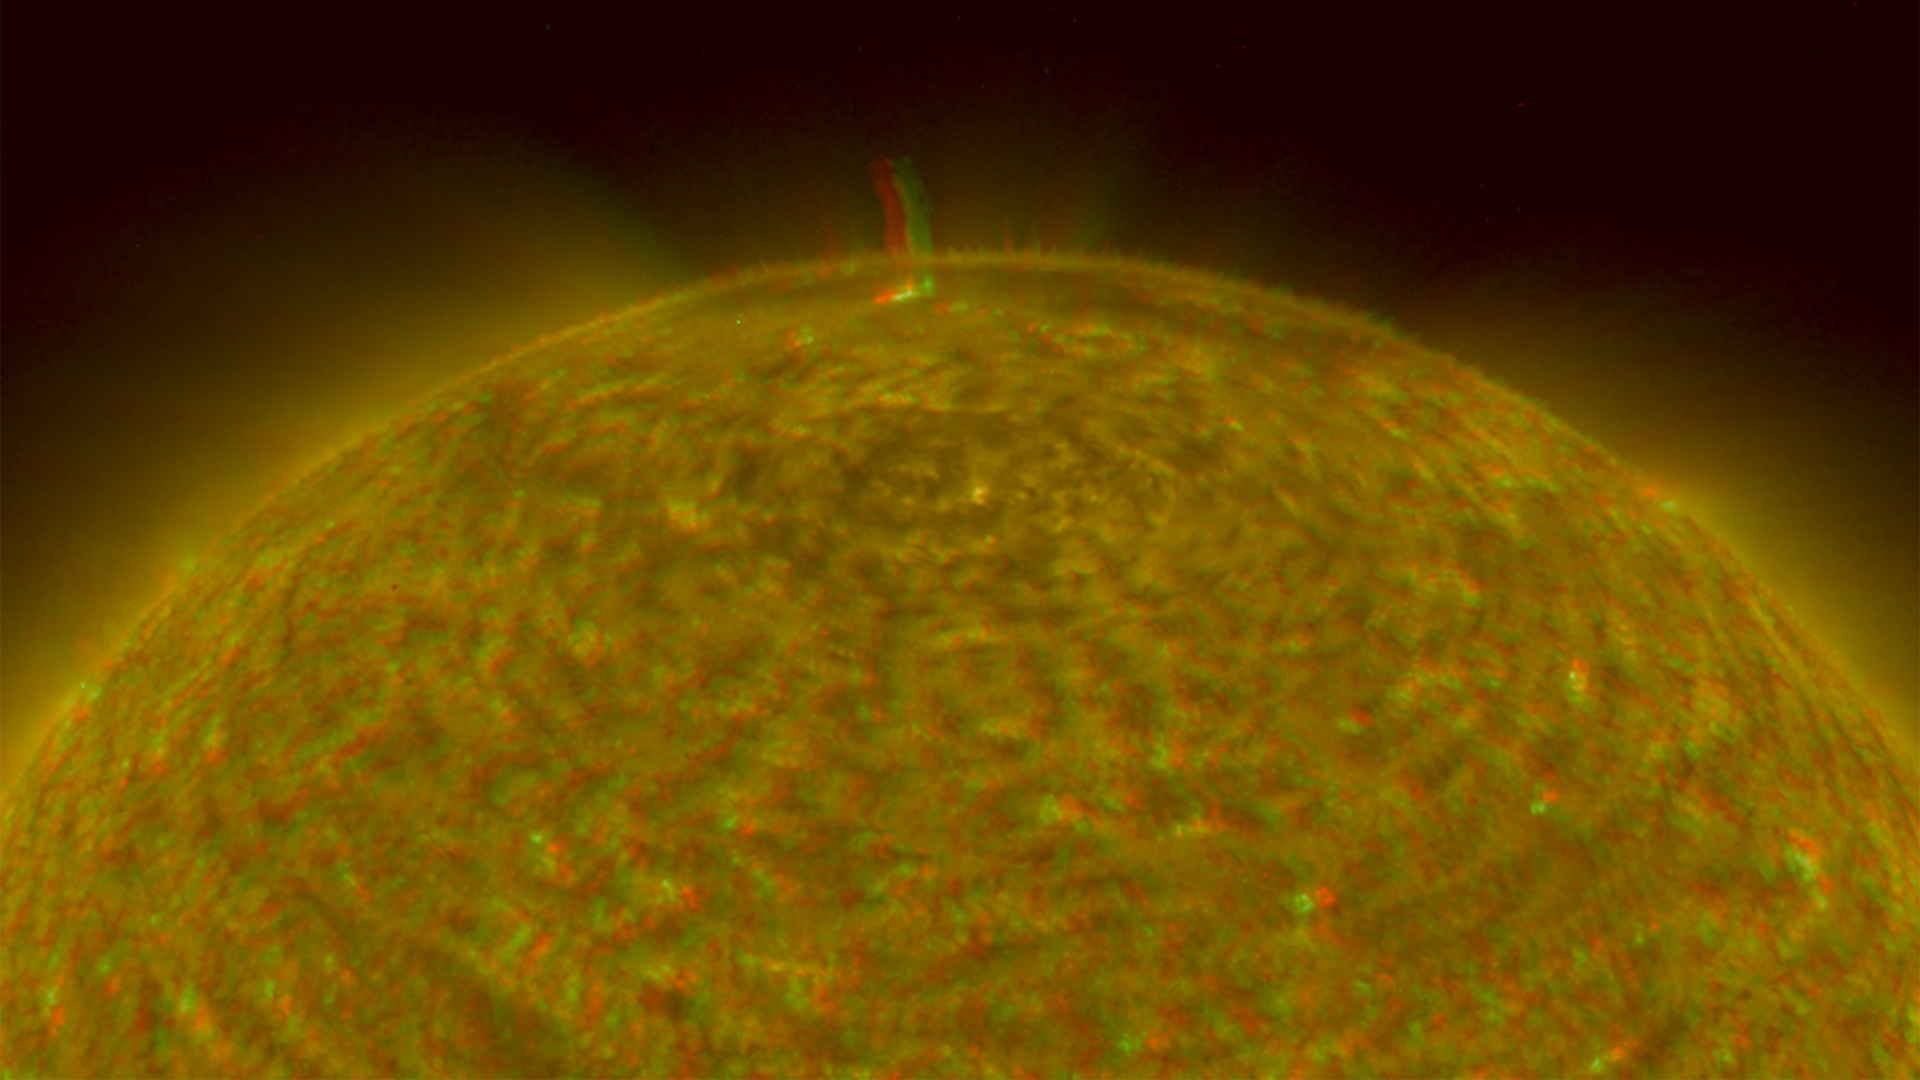

North Pole of the Sun, March 20, 2007 (Anaglyph)

Figure 1: This image was taken by the SECCHI Extreme UltraViolet Imager (EUVI) mounted on the STEREO-B spacecraft. STEREO-B is located behind the Earth, and follows the Earth in orbit around the Sun. This location enables us to view the Sun from the position of a virtual left eye in space.Figure 2: This image was taken by the SECCHI Extreme UltraViolet Imager (EUVI) mounted on the STEREO-A spacecraft. STEREO-A is located ahead of the Earth, and leads the Earth in orbit around the Sun, This location enables us to view the Sun from the position of a virtual right eye in space.
NASA’s Solar TErrestrial RElations Observatory (STEREO) satellites have provided the first three-dimensional images of the Sun. For the first time, scientists will be able to see structures in the Sun’s atmosphere in three dimensions. The new view will greatly aid scientists’ ability to understand solar physics and thereby improve space weather forecasting.

This image is a composite of left and right eye color image pairs taken by the SECCHI Extreme UltraViolet Imager (EUVI) mounted on the STEREO-B and STEREO-A spacecraft. STEREO-B is located behind the Earth, and follows the Earth in orbit around the Sun. This location enables us to view the Sun from the position of a virtual left eye in space. STEREO-A is located ahead of the Earth, and leads the Earth in orbit around the Sun, This location enables us to view the Sun from the position of a virtual right eye in space.

The EUVI imager is sensitive to wavelengths of light in the extreme ultraviolet portion of the spectrum. EUVI bands at wavelengths of 304, 171 and 195 Angstroms have been mapped to the red blue and green visible portion of the spectrum; and processed to emphasize the three-dimensional structure of the solar material. A large spicule can be seen.

STEREO, a two-year mission, launched October 2006, will provide a unique and revolutionary view of the Sun-Earth System. The two nearly identical observatories — one ahead of Earth in its orbit, the other trailing behind — will trace the flow of energy and matter from the Sun to Earth. They will reveal the 3D structure of coronal mass ejections; violent eruptions of matter from the sun that can disrupt satellites and power grids, and help us understand why they happen. STEREO will become a key addition to the fleet of space weather detection satellites by providing more accurate alerts for the arrival time of Earth-directed solar ejections with its unique side-viewing perspective.

STEREO is the third mission in NASA’s Solar Terrestrial Probes program within NASA’s Science Mission Directorate, Washington. The Goddard Science and Exploration Directorate manages the mission, instruments, and science center. The Johns Hopkins University Applied Physics Laboratory, Laurel, Md., designed and built the spacecraft and is responsible for mission operations. The imaging and particle detecting instruments were designed and built by scientific institutions in the U.S., UK, France, Germany, Belgium, Netherlands, and Switzerland. JPL is a division of the California Institute of Technology in Pasadena.

Credit: NASA/JPL-Caltech/NRL/GSFC